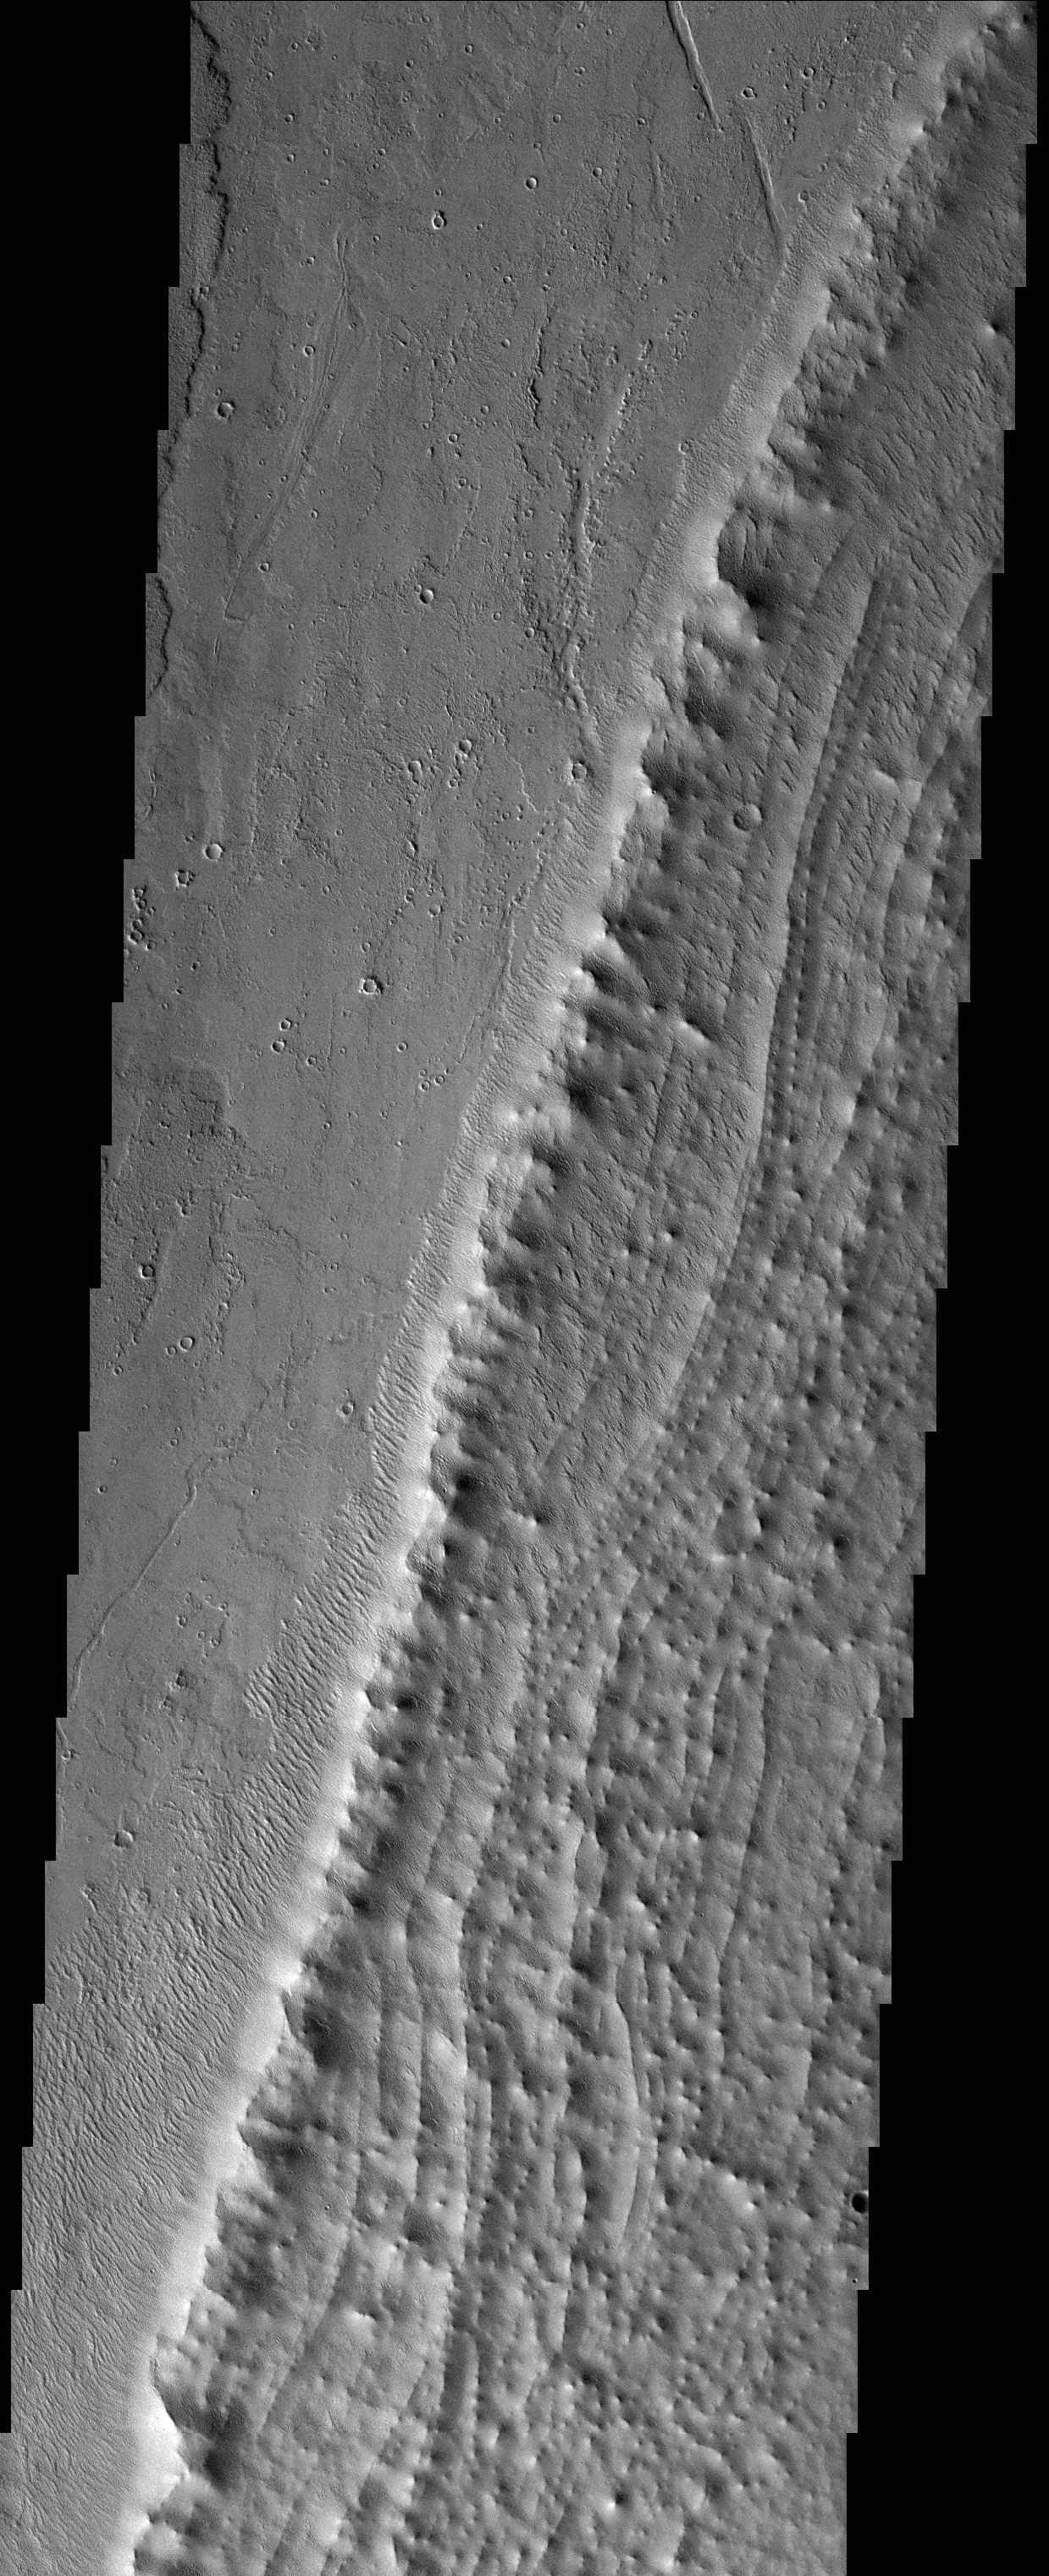

Marching Dunes

Released 15 September 2003

The Ruza impact crater observed in this THEMIS image taken north of Argyre Planitia shows very interesting gullies and migrating sand dunes. The gullies appear to be more mature and subdued than some previously described gullies and are possibly being covered by a mantle of material. The barchan sand dunes observed in the northern edge of the impact crater are likely migrating up the crater wall as indicated by the crescent shape that points in the wind direction.

Image information: VIS instrument. Latitude -34.2, Longitude 307.2 East (52.8 West). 19 meter/pixel resolution.

Note: this THEMIS visual image has not been radiometrically nor geometrically calibrated for this preliminary release. An empirical correction has been performed to remove instrumental effects. A linear shift has been applied in the cross-track and down-track direction to approximate spacecraft and planetary motion. Fully calibrated and geometrically projected images will be released through the Planetary Data System in accordance with Project policies at a later time.

NASA’s Jet Propulsion Laboratory manages the 2001 Mars Odyssey mission for NASA’s Office of Space Science, Washington, D.C. The Thermal Emission Imaging System (THEMIS) was developed by Arizona State University, Tempe, in collaboration with Raytheon Santa Barbara Remote Sensing. The THEMIS investigation is led by Dr. Philip Christensen at Arizona State University. Lockheed Martin Astronautics, Denver, is the prime contractor for the Odyssey project, and developed and built the orbiter. Mission operations are conducted jointly from Lockheed Martin and from JPL, a division of the California Institute of Technology in Pasadena.

Credit: NASA/JPL/Arizona State University